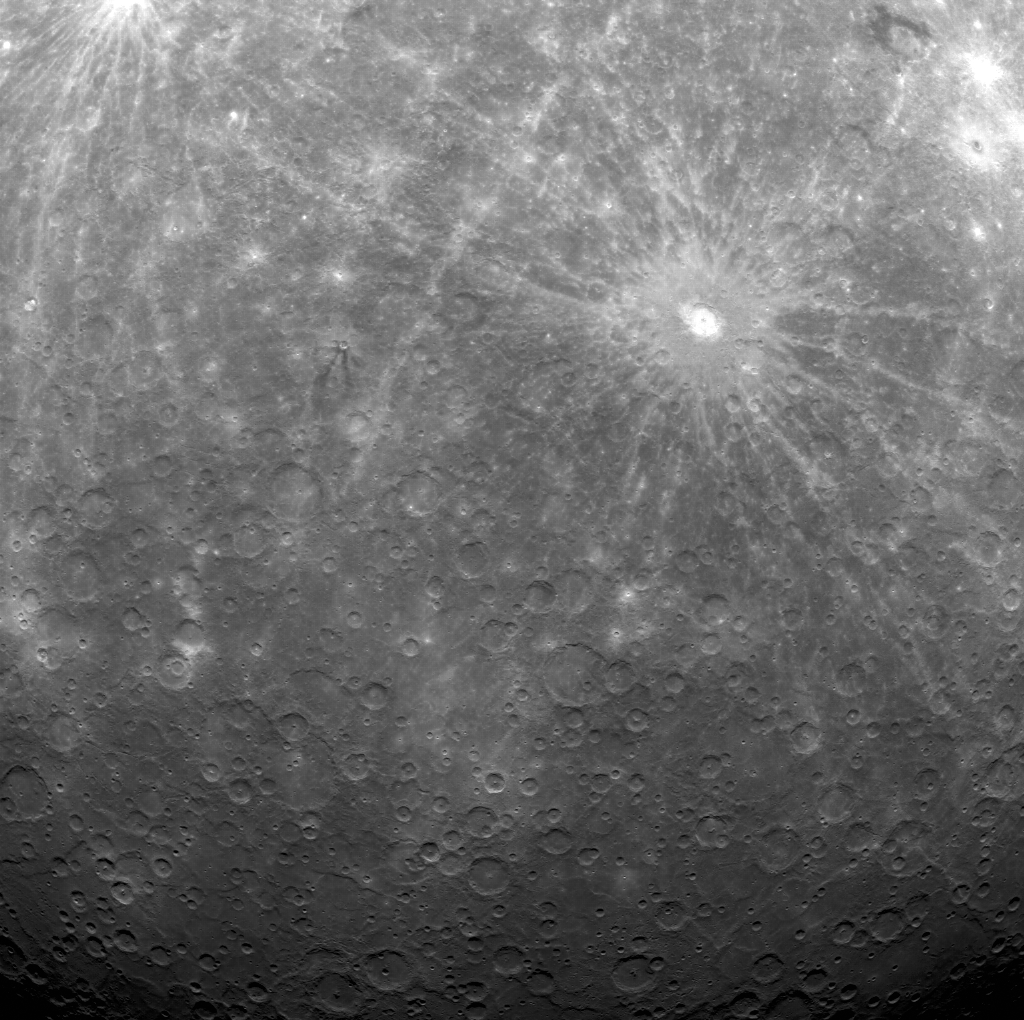

Equator to Pole (almost)

The upper right corner of this image lies at 1° N, just above Mercury’s equator, whereas the lower center-left portion is at about 83° S, just 7° from Mercury’s south pole. Unusual impact craters Berkel and Derain are seen in the upper right, and the extensive bright ejecta and rays of Debussy dominate much of the middle of the view. The image is not map projected but has north approximately toward the top.

On March 17, 2011 (March 18, 2011, UTC), MESSENGER became the first spacecraft ever to orbit the planet Mercury. The mission is currently in its commissioning phase, during which spacecraft and instrument performance are verified through a series of specially designed checkout activities. In the course of the one-year primary mission, the spacecraft’s seven scientific instruments and radio science investigation will unravel the history and evolution of the Solar System’s innermost planet. Visit the Why Mercury? section of this website to learn more about the science questions that the MESSENGER mission has set out to answer.

Date acquired: March 31, 2011
Image Mission Elapsed Time (MET): 210054466
Image ID: 73261
Instrument: Wide Angle Camera (WAC) of the Mercury Dual Imaging System (MDIS)
WAC filter: 7 (748 nanometers)
Center Latitude: -48.7°
Center Longitude: 2.1° E
Resolution: 2553 meters/pixel
Scale: The scene is approximately 2800 kilometers (1750 miles) across

These images are from MESSENGER, a NASA Discovery mission to conduct the first orbital study of the innermost planet, Mercury. For information regarding the use of images, see the MESSENGER image use policy.

Credit: NASA/Johns Hopkins University Applied Physics Laboratory/Carnegie Institution of Washington